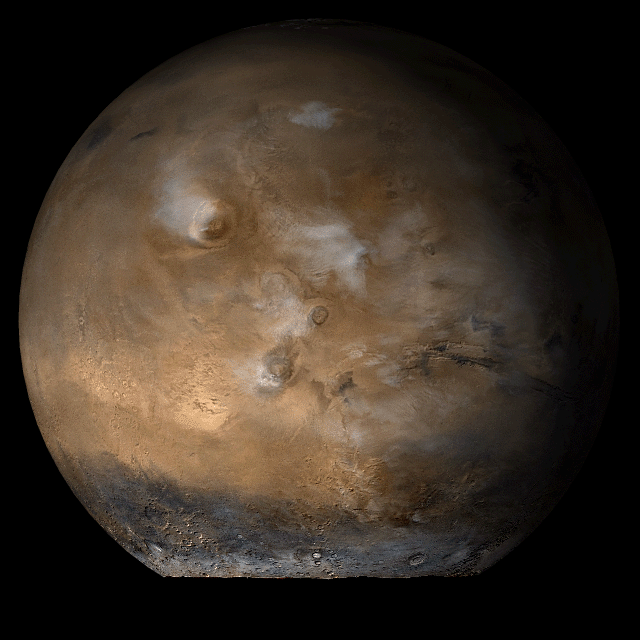

Mars at Ls 93°: Tharsis

1 August 2006
This picture is a composite of Mars Global Surveyor (MGS) Mars Orbiter Camera (MOC) daily global images acquired at Ls 93° during a previous Mars year. This month, Mars looks similar, as Ls 93° occurs in mid-August 2006. The picture shows the Tharsis face of Mars. Over the course of the month, additional faces of Mars as it appears at this time of year are being posted for MOC Picture of the Day. Ls, solar longitude, is a measure of the time of year on Mars. Mars travels 360° around the Sun in 1 Mars year. The year begins at Ls 0°, the start of northern spring and southern autumn.

Season: Northern Summer/Southern Winter

Credit: NASA/JPL/Malin Space Science Systems